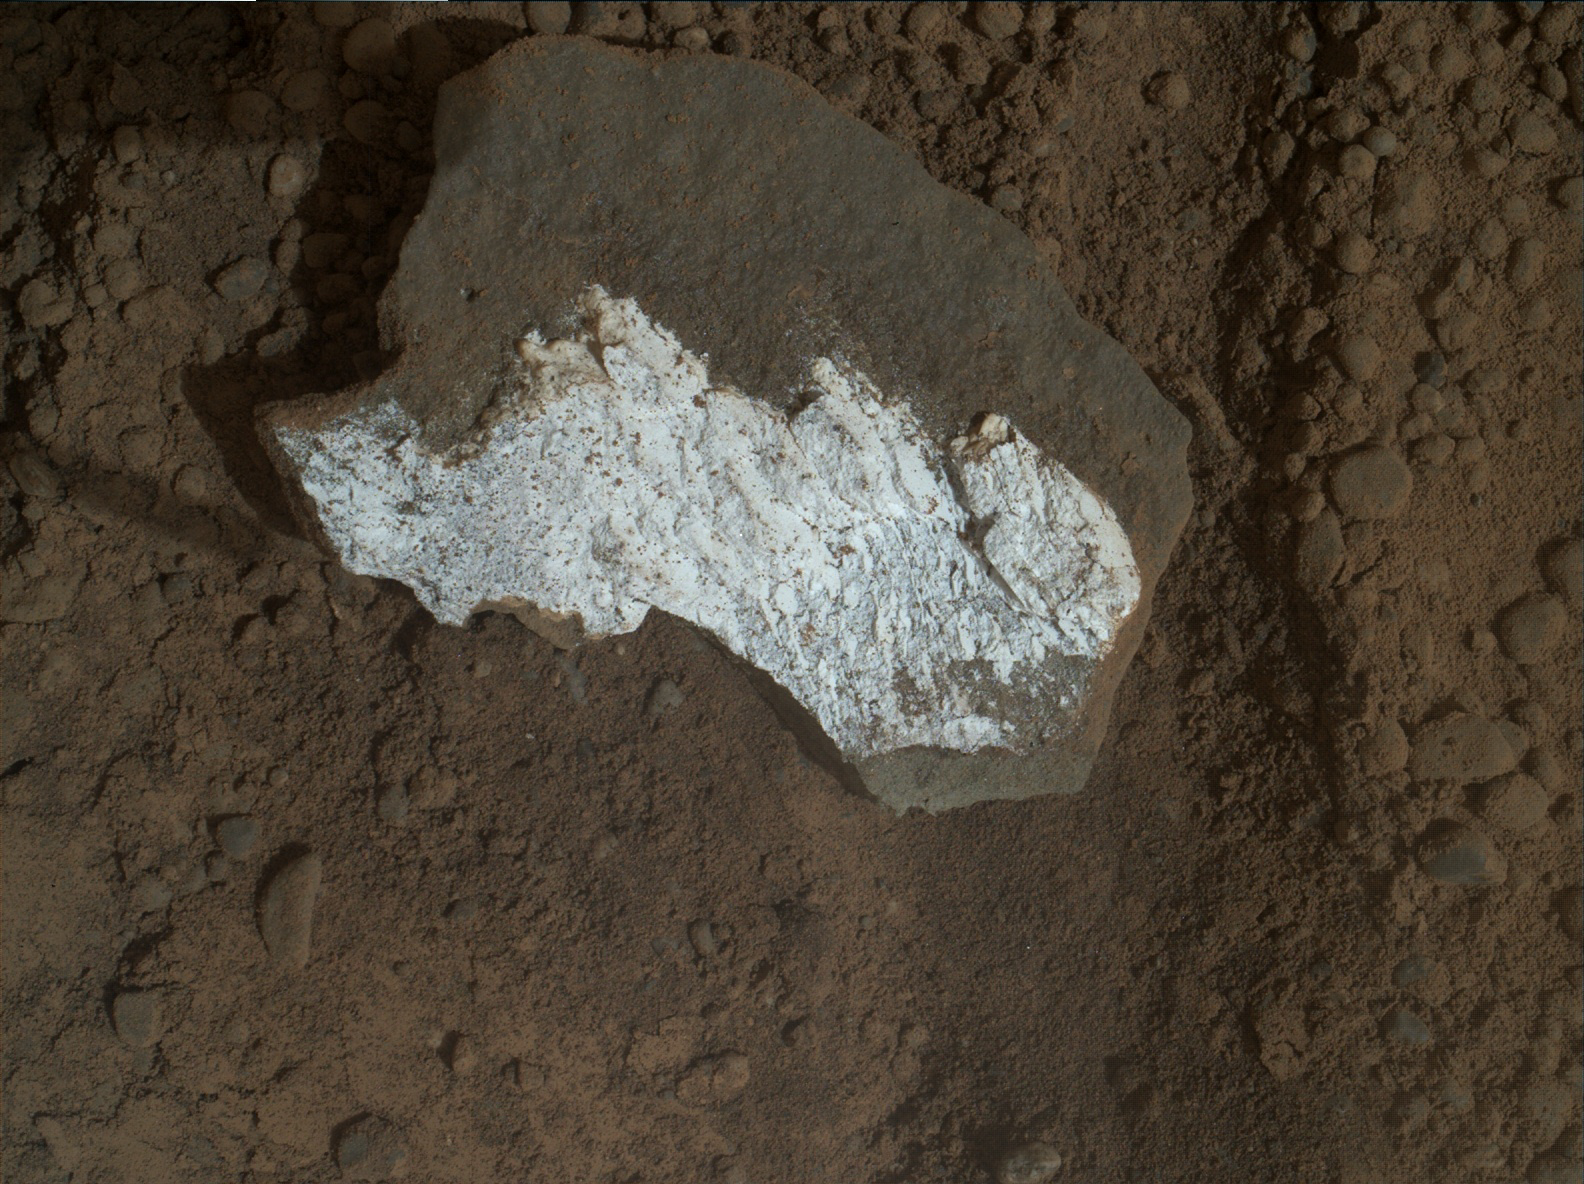

Close-up View of Broken Mars Rock ‘Tintina’

This close-up view of “Tintina” was taken by the rover’s Mars Hand Lens Imager (MAHLI) on Sol 160 (Jan. 17, 2013) and shows interesting linear textures in the bright white material on the rock. Curiosity studied Tintina with the Mast Camera (Mastcam) science filters on sols 160 and 162 (Jan. 17 and 19, 2013). The size of the rock is roughly 1.2 inches by 1.6 inches (3 centimeters by 4 centimeters).

Malin Space Science Systems, San Diego, developed, built and operates MAHLI.

NASA’s Jet Propulsion Laboratory, Pasadena, Calif., manages the Mars Science Laboratory Project and the mission’s Curiosity rover for NASA’s Science Mission Directorate in Washington. The rover was designed and assembled at JPL, a division of the California Institute of Technology in Pasadena.

Credit: NASA/JPL-Caltech/MSSS